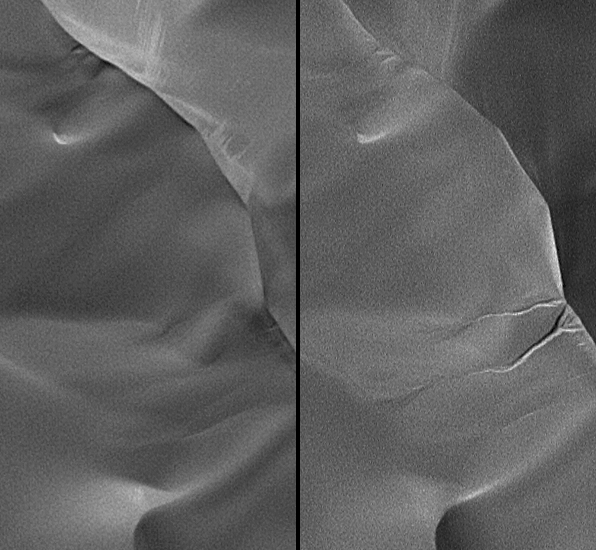

New Gullies on Martian Sand Dune

One of the many mysteries associated with martian geology is the origin of gullies found at latitudes poleward of 30 degrees latitude. Most of these gullies are found within craters or other depressions, and appear to be related to the bedrock. Several hypotheses have been proposed for their origin, including groundwater seepage and melting at the base of a dust-mantled snow pack.

Some middle-latitude gullies are found on sand dunes. These gullies appear to be different from those found on the slopes of craters, but generally have been interpreted to form by similar processes. In the present martian environment, it is difficult to introduce water to the surface. The temperature and atmospheric pressure may permit water to exist, but the rate of heating of the ground and atmosphere, and the amount of energy available to warm the ground or melt snow, are not conducive to such processes. An alternative process of gully formation on these sand dunes involves frozen carbon dioxide trapped in the winter by windblown sand, then subliming rapidly enough for the escaping carbon-dioxide gas to make the sand flow as a gully-cutting fluid.

As part of extended-mission science investigation using the Mars Orbiter Camera on NASA’s Mars Global Surveyor spacecraft, the camera team is re-imaging many locations where previous observations revealed gullies. The intent is to see if gully-forming processes are operating on Mars at the present time.

The team has found one location where a new gully formed on a dune in an unnamed crater in the Hellespontus region of Mars, west of the Hellas Basin. This pair of narrow-angle images (figure 1) from the Mars Orbiter Camera shows the dune as it appeared on July 17, 2002, (left) and as it appeared on April 27, 2005, (right). The nearly three Earth years of intervening time amount to about 1.4 Mars years. During this period, a couple of gullies formed on the dune slip face. It is critical to recognize that the 2002 image was obtained at a time of year when the incident sunlight was coming in from a lower angle, relative to the horizon, than in the 2005 image. If the gullies had been present in 2002, their appearance would be sharper and more pronounced than they are in the 2005 image. The gullies simply did not exist on July 17, 2002. The steep walls of the gully alcove and channels suggests that the sand in this dune is somewhat cohesive, an observation common among martian sand dunes seen by the Mars Orbiter Camera over the past eight years.

Wider context for the dune is shown in a mosaic of two images from the Thermal Emission Imaging System on NASA’s Mars Odyssey orbiter (figure 2), encompassing the dark-toned sand dune field on the floor of a crater located near 49.8 degrees south latitude, 325.4 degrees west longitude. In this image, north is approximately up and sunlight illuminates the scene from the upper left.

Based on earlier observations of other dune fields with gullies, camera-team scientists suspect that these gullies form by a process other than water fluidization. An image of a dune in Russell Crater, taken by the Mars Orbiter Camera in March 2001, (figure 3) shows how the morphology of the dune’s slip face changes with direction: Gullies form on pole-facing slopes (southwest in this case), while normal slip-face avalanche features (“avalanches” in the figure) are seen on the equator-facing slopes (northwest in this case). Most of the dunes that have gullies on them are located in the Hellespontus and Noachis regions, and are frost-covered during the winter. Based on experience in Antarctica and other cold regions on Earth, it is known that snow and ice can be incorporated into dunes during winter. An example is the layering of snow buried in a sand dune in Victoria Valley, Antarctica, seen in a photograph taken by Michael Malin during the austral summer of 1982-1983 (figure 4). Active sand dunes in cold regions such as Antarctica and northern Canada commonly incorporate wintertime snow as new sand avalanches down a slip face and covers the frozen material. A similar process might occur for middle and high latitude dunes on Mars, although in many cases the “snow” would consist mostly of carbon-dioxide frost, with minimal water ice.

What would happen to carbon-dioxide frost incorporated into a martian sand dune? On surfaces that receive early and direct sunlight, the sand would heat and the carbon-dioxide frost would sublime over a period of time, undermining the slope and promoting normal sand sliding. On slopes that were initially shaded and later exposed to direct sunlight, heating would be delayed and the carbon dioxide frost would sublime rapidly. This rapid formation of carbon-dioxide gas may act to fluidize overlying sand, causing it to flow rather than avalanche, and thus create a gully.

The Mars Orbiter Camera was built and is operated by Malin Space Science Systems, San Diego, Calif. Mars Global Surveyor left Earth on Nov. 7, 1996, and began orbiting Mars on Sept. 12, 1997. JPL, a division of the California Institute of Technology, Pasadena, manages Mars Global Surveyor for NASA’s Science Mission Directorate, Washington.

Credit: NASA/JPL/MSSS